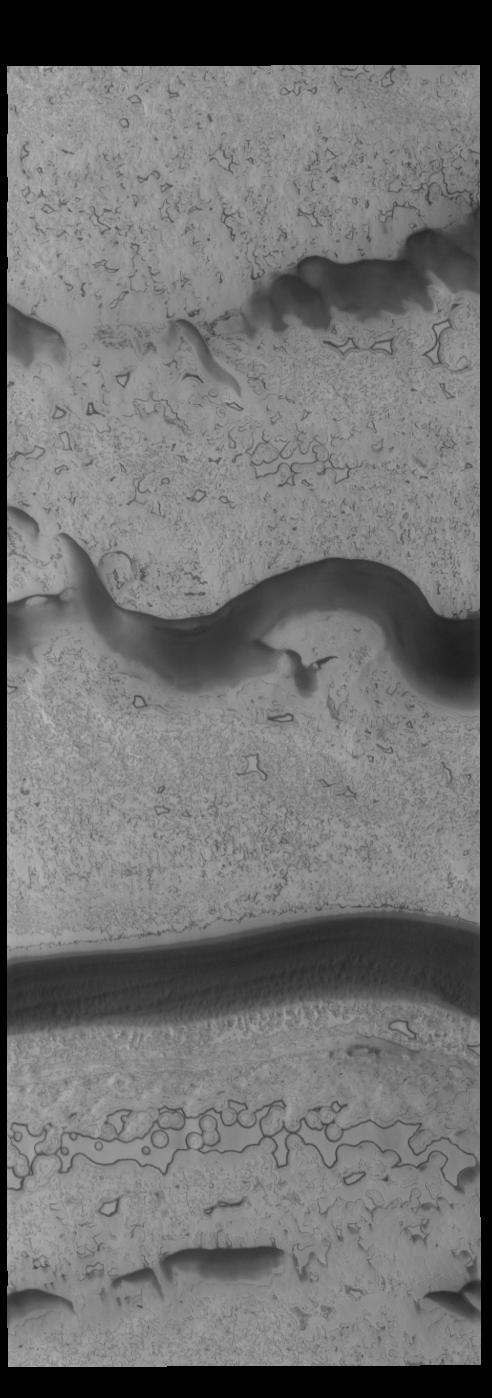

South Polar Textures

This VIS image shows part of the south polar cap. The dark bands are troughs in the ice.

Credit: NASA/JPL-Caltech/ASU